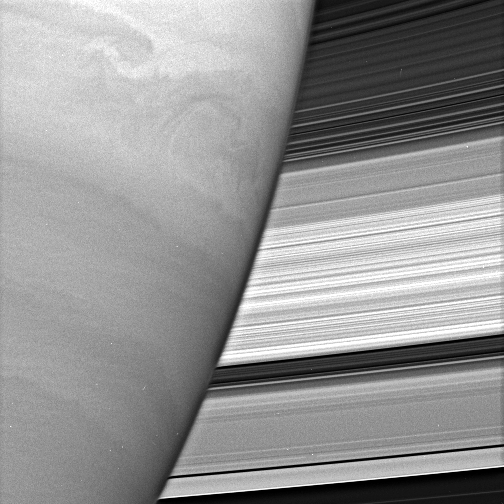

Beyond the Limb

Turbulent swirls churn in Saturn’s atmosphere while the planet’s rings form a dazzling backdrop. The rings’ complex structure is clearly evident in this view.

The image was taken with the Cassini spacecraft narrow-angle camera on June 15, 2005, through a filter sensitive to wavelengths of infrared light centered at 727 nanometers at a distance of approximately 2.4 million kilometers (1.5 million miles) from Saturn and at a Sun-Saturn-spacecraft, or phase, angle of 72 degrees. The image scale is 28 kilometers (17 miles) per pixel.

The Cassini-Huygens mission is a cooperative project of NASA, the European Space Agency and the Italian Space Agency. The Jet Propulsion Laboratory, a division of the California Institute of Technology in Pasadena, manages the mission for NASA’s Science Mission Directorate, Washington, D.C. The Cassini orbiter and its two onboard cameras were designed, developed and assembled at JPL. The imaging team is based at the Space Science Institute, Boulder, Colo.

Credit: NASA/JPL/Space Science Institute